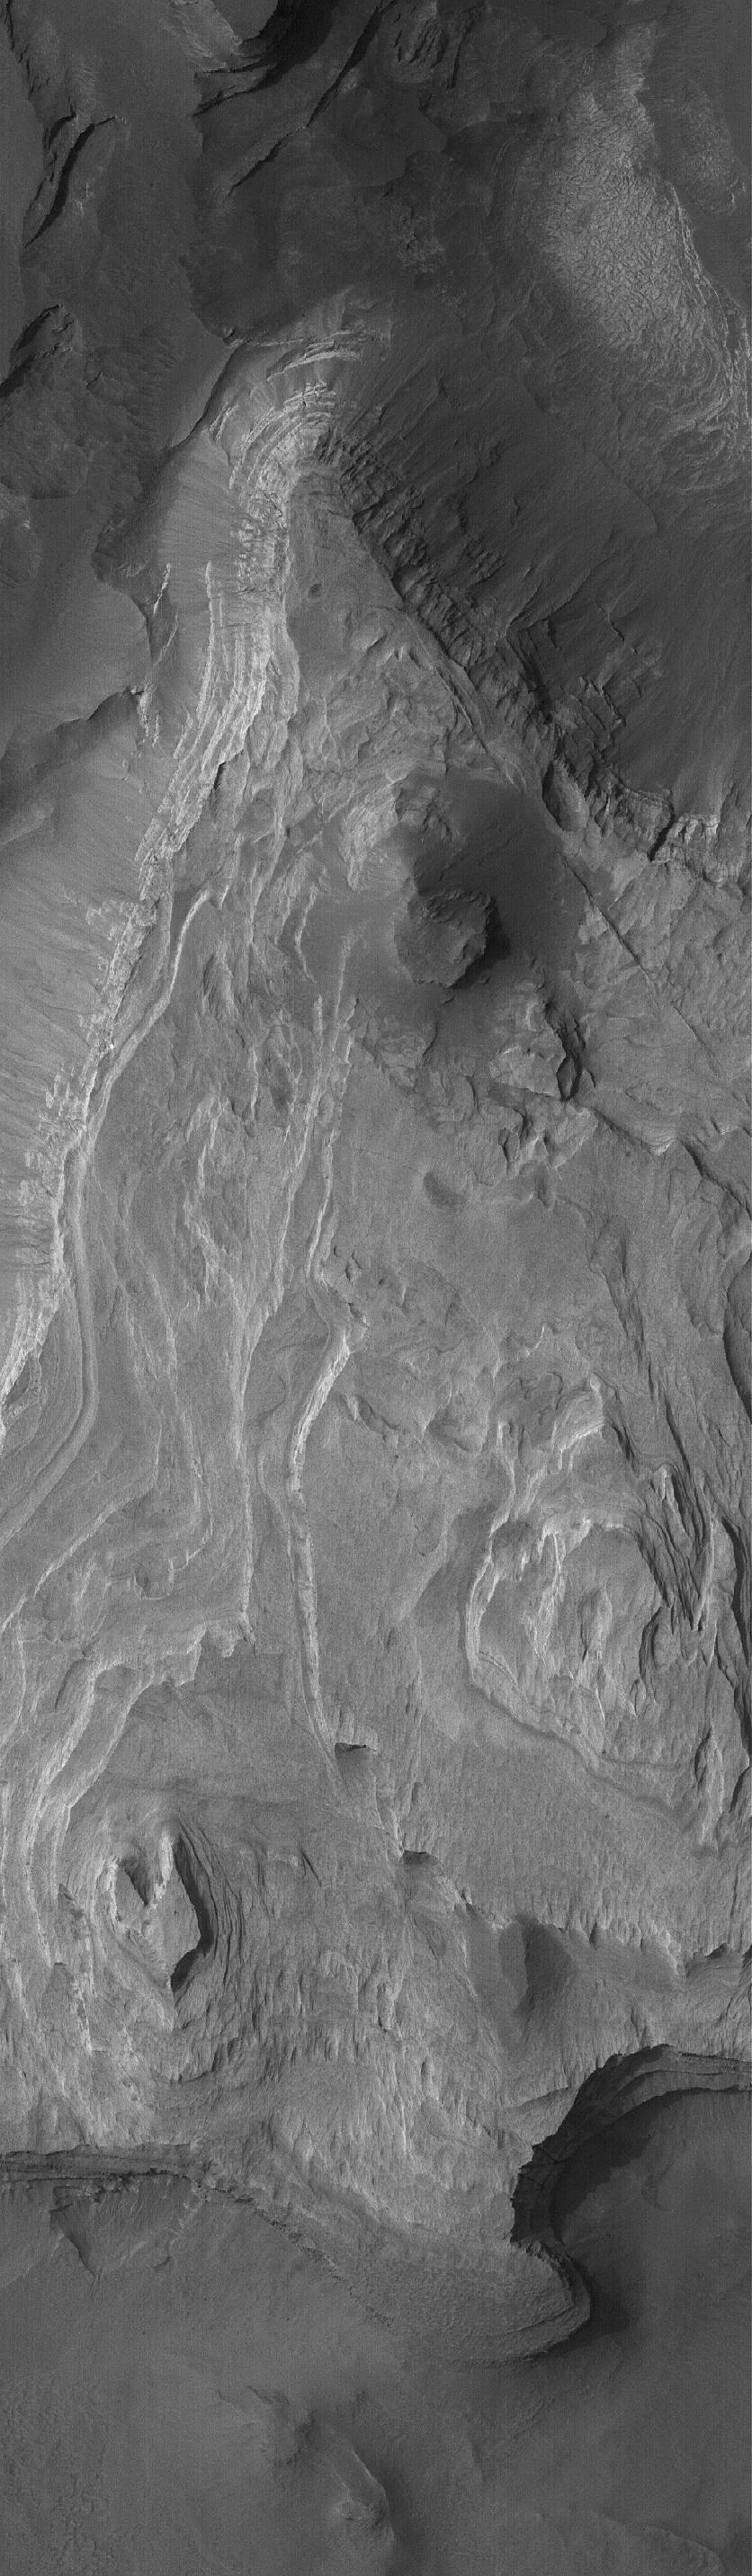

Terby’s Rocks

25 August 2005
This Mars Global Surveyor (MGS) Mars Orbiter Camera (MOC) image shows light-toned, layered, sedimentary rock outcrops in the crater, Terby. The crater is located on the north rim of Hellas Basin. If one could visit the rocks in Terby, one might learn from them whether they formed in a body of water. It is possible, for example, that Terby was a bay in a larger, Hellas-wide sea.

Location near: 27.9°S, 285.7°W
Image width: width: ~3 km (~1.9 mi)
Illumination from: upper left
Season: Southern Winter

Credit: NASA/JPL/Malin Space Science Systems